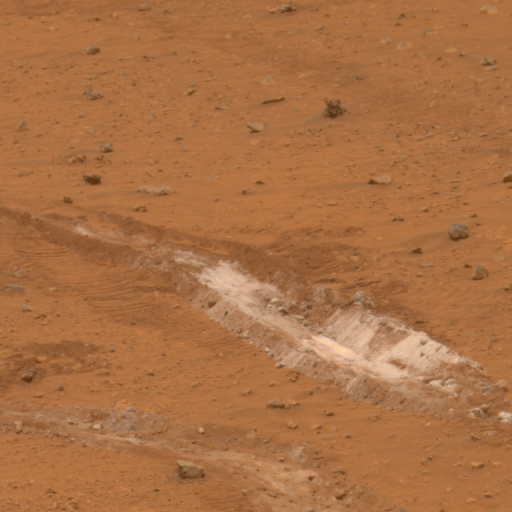

Silica-Rich Soil in Gusev Crater

NASA’s Mars Exploration Rover Spirit has found a patch of bright-toned soil so rich in silica that scientists propose water must have been involved in concentrating it.

The silica-rich patch, informally named “Gertrude Weise” after a player in the All-American Girls Professional Baseball League, was exposed when Spirit drove over it during the 1,150th Martian day, or sol, of Spirit’s Mars surface mission (March 29, 2007). One of Spirit’s six wheels no longer rotates, so it leaves a deep track as it drags through soil. Most patches of disturbed, bright soil that Spirit had investigated previously are rich in sulfur, but this one has very little sulfur and is about 90 percent silica.

Spirit’s panoramic camera imaged the bright patch through various filters on Sol 1,158 (April 6). This approximately true-color image combines images taken through three different filters. The track of disturbed soil is roughly 20 centimeters (8 inches) wide.

Spirit’s miniature thermal emission spectrometer, which can assess a target’s mineral composition from a distance, examined the Gertrude Weise patch on Sol 1,172 (April 20). The indications it found for silica in the overturned soil prompted a decision to drive Spirit close enough to touch the soil with the alpha particle X-ray spectrometer, a chemical analyzer at the end of Spirit’s robotic arm. The alpha particle X-ray spectrometer collected data about this target on sols 1,189 and 1,190 (May 8 and May 9) and produced the finding of approximately 90 percent silica.

Silica is silicon dioxide. On Earth, it commonly occurs as the crystalline mineral quartz and is the main ingredient in window glass. The Martian silica at Gertrude Weise is non-crystalline, with no detectable quartz.

In most cases, water is required to produce such a concentrated deposit of silica, according to members of the rover science team. One possible origin for the silica could have been interaction of soil with acidic steam produced by volcanic activity. Another could have been from water in a hot spring environment.

Credit: NASA/JPL/Cornell